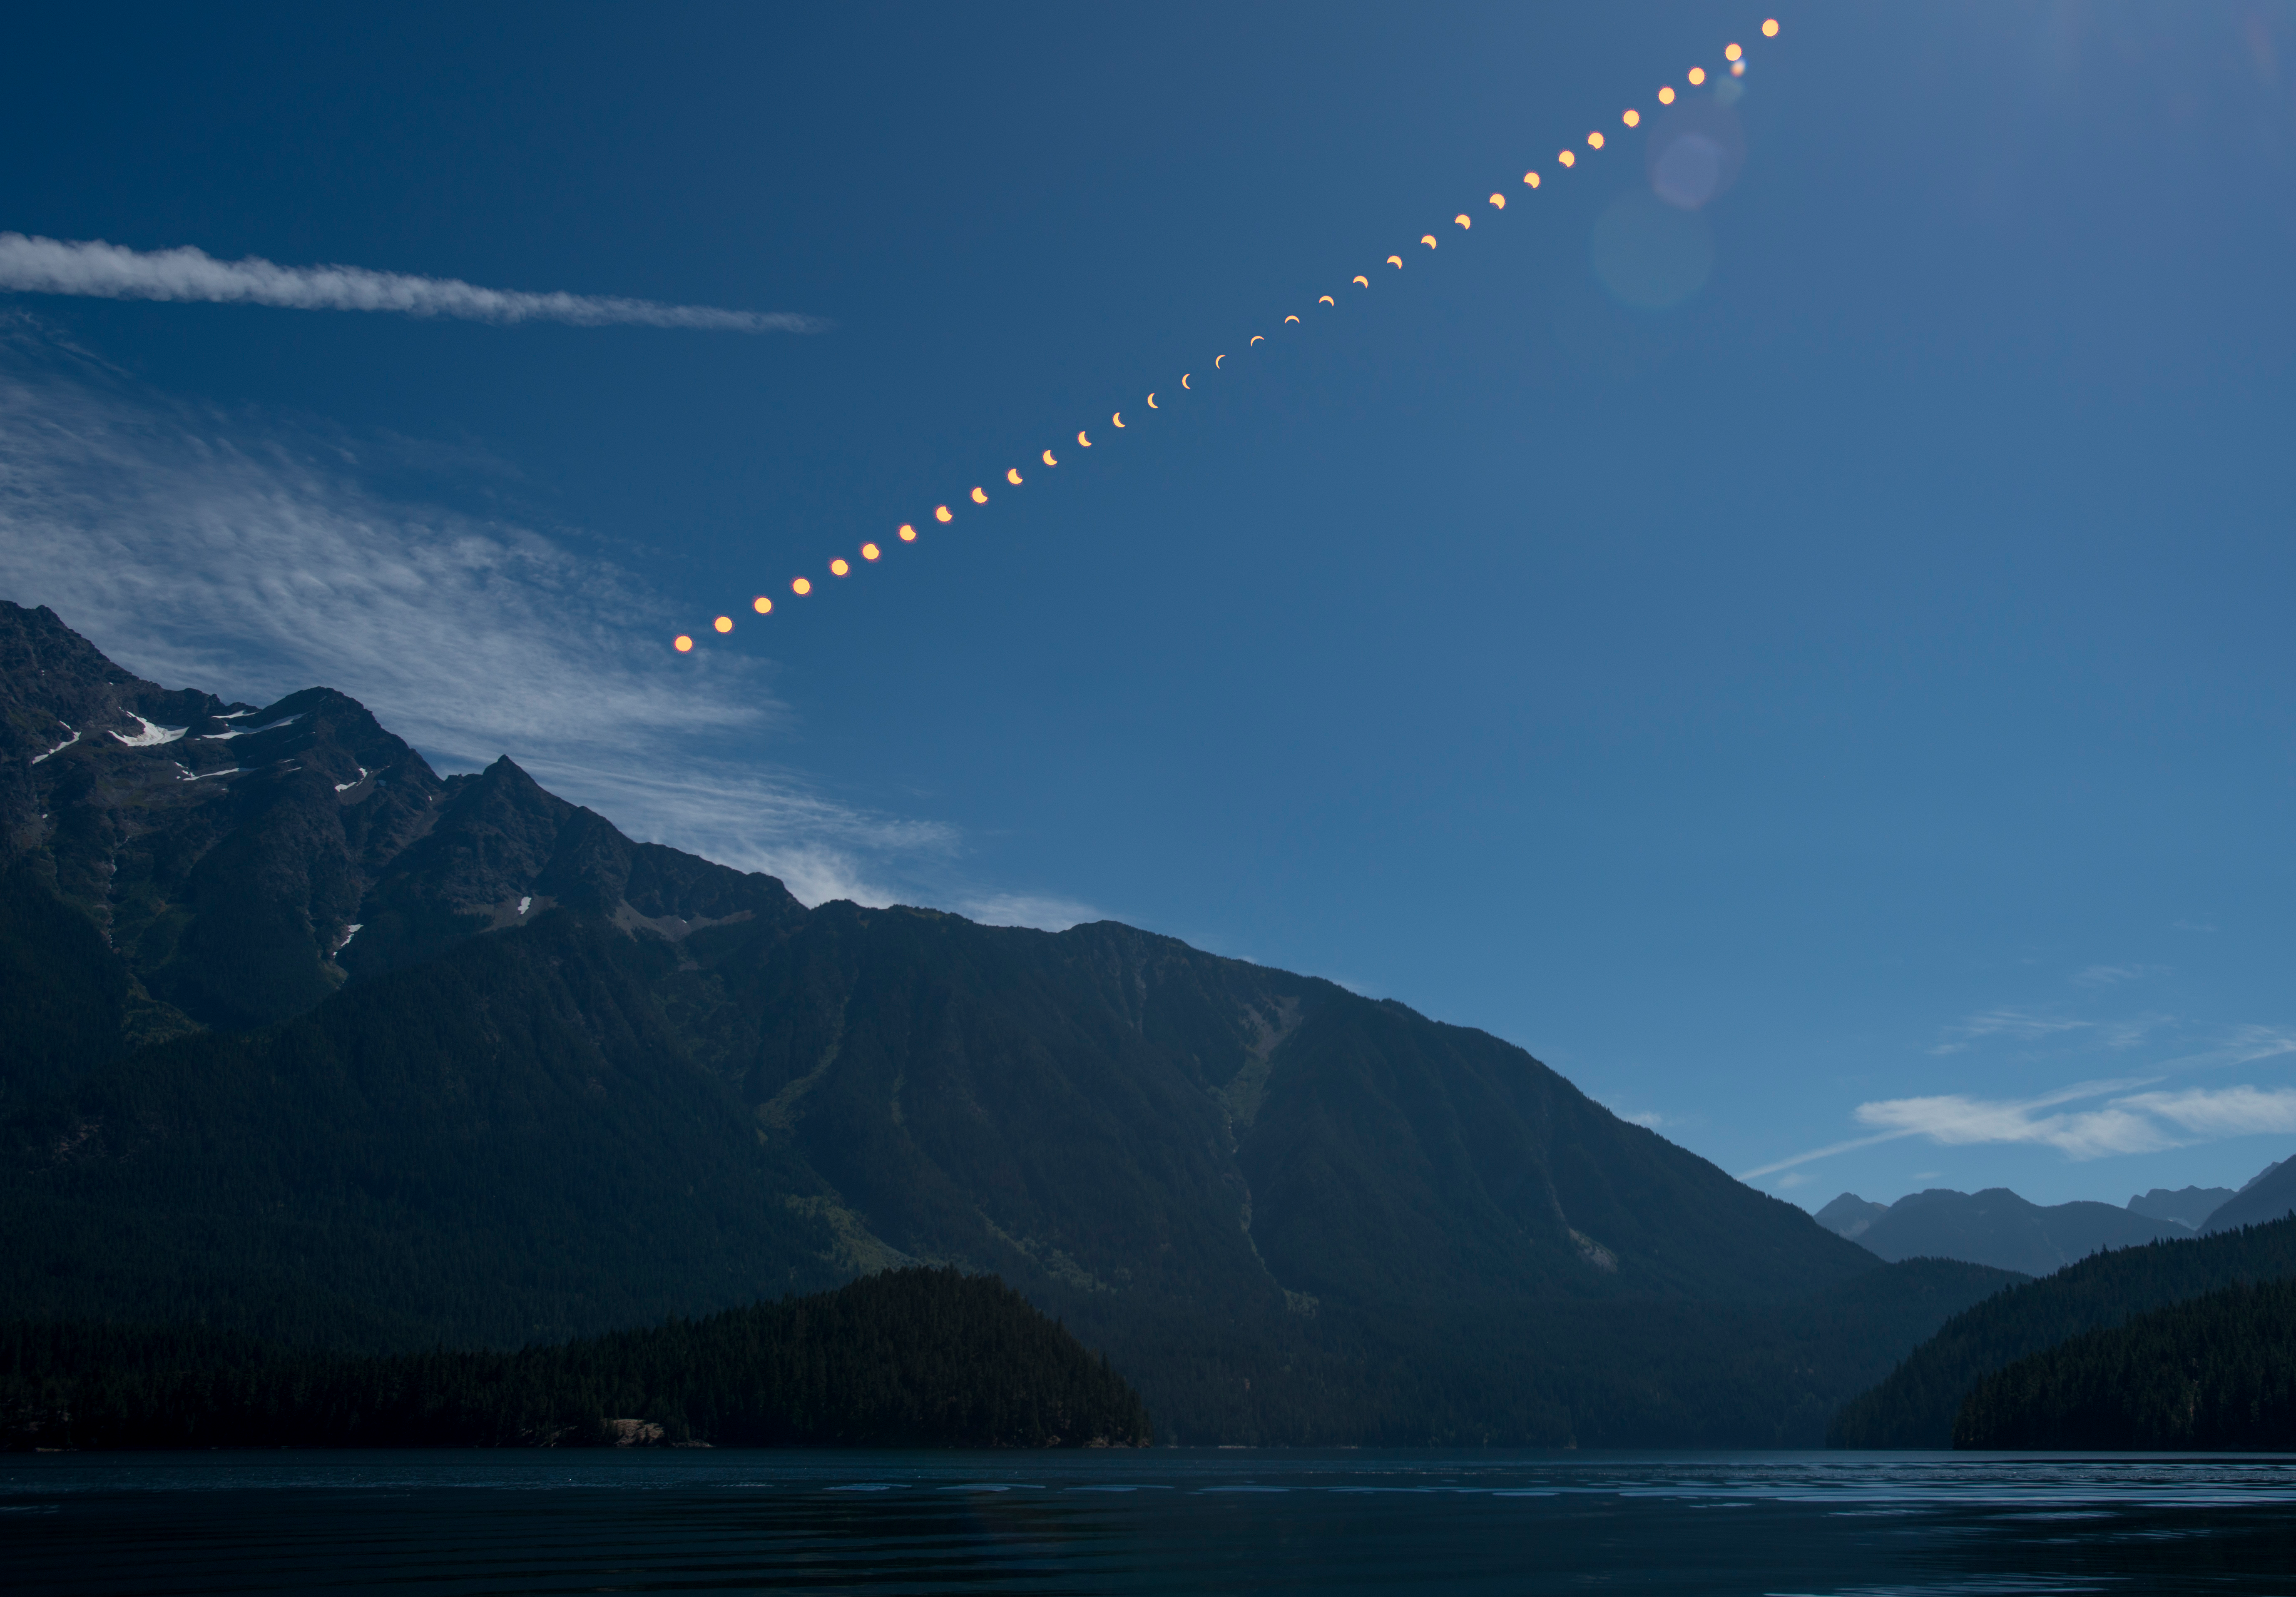

2017 Total Solar Eclipse

This composite image shows the progression of a partial solar eclipse over Ross Lake, in Northern Cascades National Park, Washington on Monday, Aug. 21, 2017. A total solar eclipse swept across a narrow portion of the contiguous United States from Lincoln Beach, Oregon to Charleston, South Carolina. A partial solar eclipse was visible across the entire North American continent along with parts of South America, Africa, and Europe.

Credit: NASA/Bill Ingalls